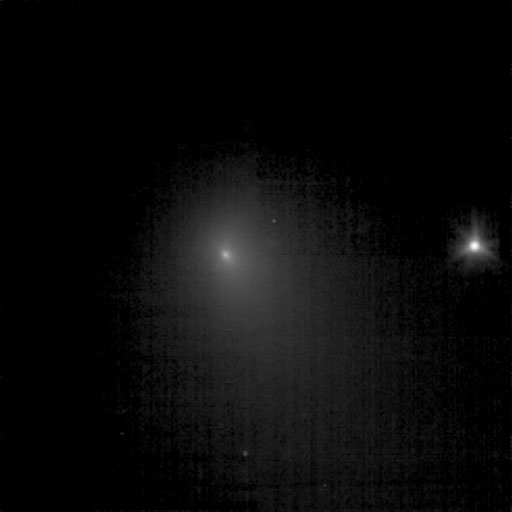

Tempel Poses Next to a Star

This image shows comet Tempel 1 as seen by the Deep Impact spacecraft on June 19, 2005. It was taken using the clear filter of the spacecraft’s medium resolution imager camera. The spacecraft was 13,341,692.5 kilometers (8,290,528 miles) away from the comet. Four images were combined together to create this picture, and a logarithmic stretch was applied to enhance the coma of the comet. The star to the right is six times brighter than the brightest pixel of the comet.

Credit: NASA/JPL-Caltech/UMD